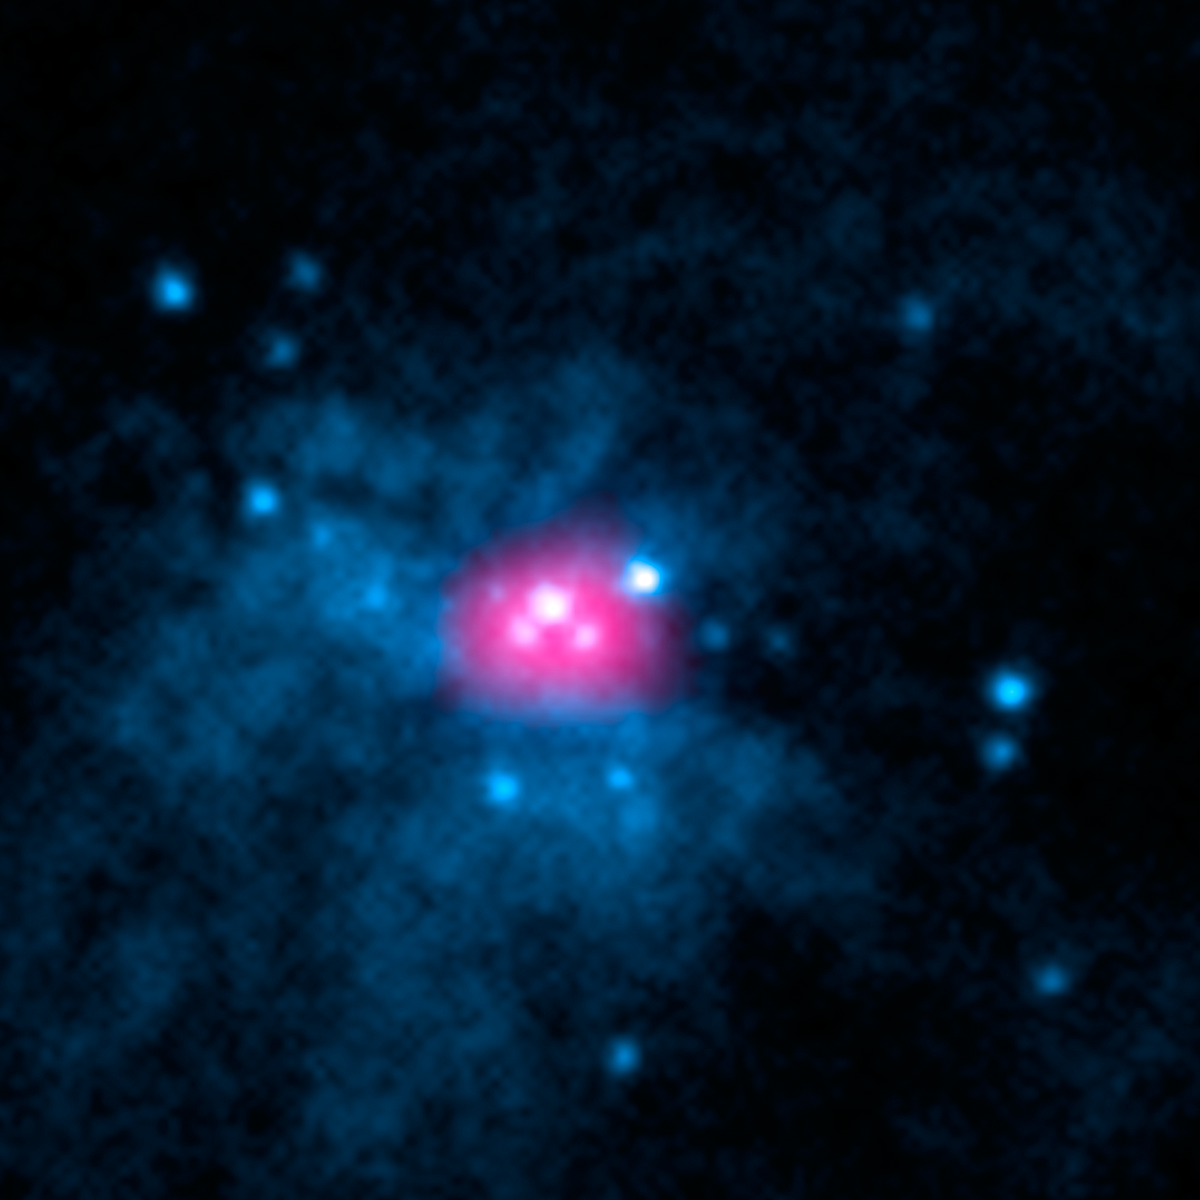

Ultraluminous X-ray Sources in M82 Galaxy

This image shows the core of galaxy Messier 82 (M82), where two ultraluminous X-ray sources, or ULXs, reside (X-1 and X-2). ULXs are regions that shine intensely with X-rays. Astronomers previously believed that all ULXs were the result of actively feeding black holes; as the black holes pull matter onto them from companion stars, the matter heats up and blazes with X-rays.

NuSTAR has added a new twist to the mystery of ULXs by showing that one of the ULXs in M82, called M82 X-2, is not a black hole but a pulsar. The observatory's high-energy X-ray observations caught a telltale pulse of X-rays coming from the object. A pulsar is a leftover core of an exploded star that sends out rotating beams of high-energy radiation. Pulsars are not as massive as black holes, so researchers are confounded by the immense amount of radiation pouring out of this relatively puny, compact object.

Meanwhile, other researchers, using data from NASA's Rossi X-ray Timing Explorer, recently found evidence that the other ULX in M82, called M82 X-1, is indeed a black hole. They think it might belong to a long-sought intermediate-mass class -- a missing link between smaller, stellar-mass black holes and the gargantuan ones that dominate the centers of most galaxies. Together, these results suggest that ULXs may be more diverse than once believed.

The image is a combination of high-energy X-ray data taken by NuSTAR (pink) and lower-energy X-rays captured by NASA's Chandra X-ray Observatory (blue).

Credit: NASA/JPL-Caltech/SAO